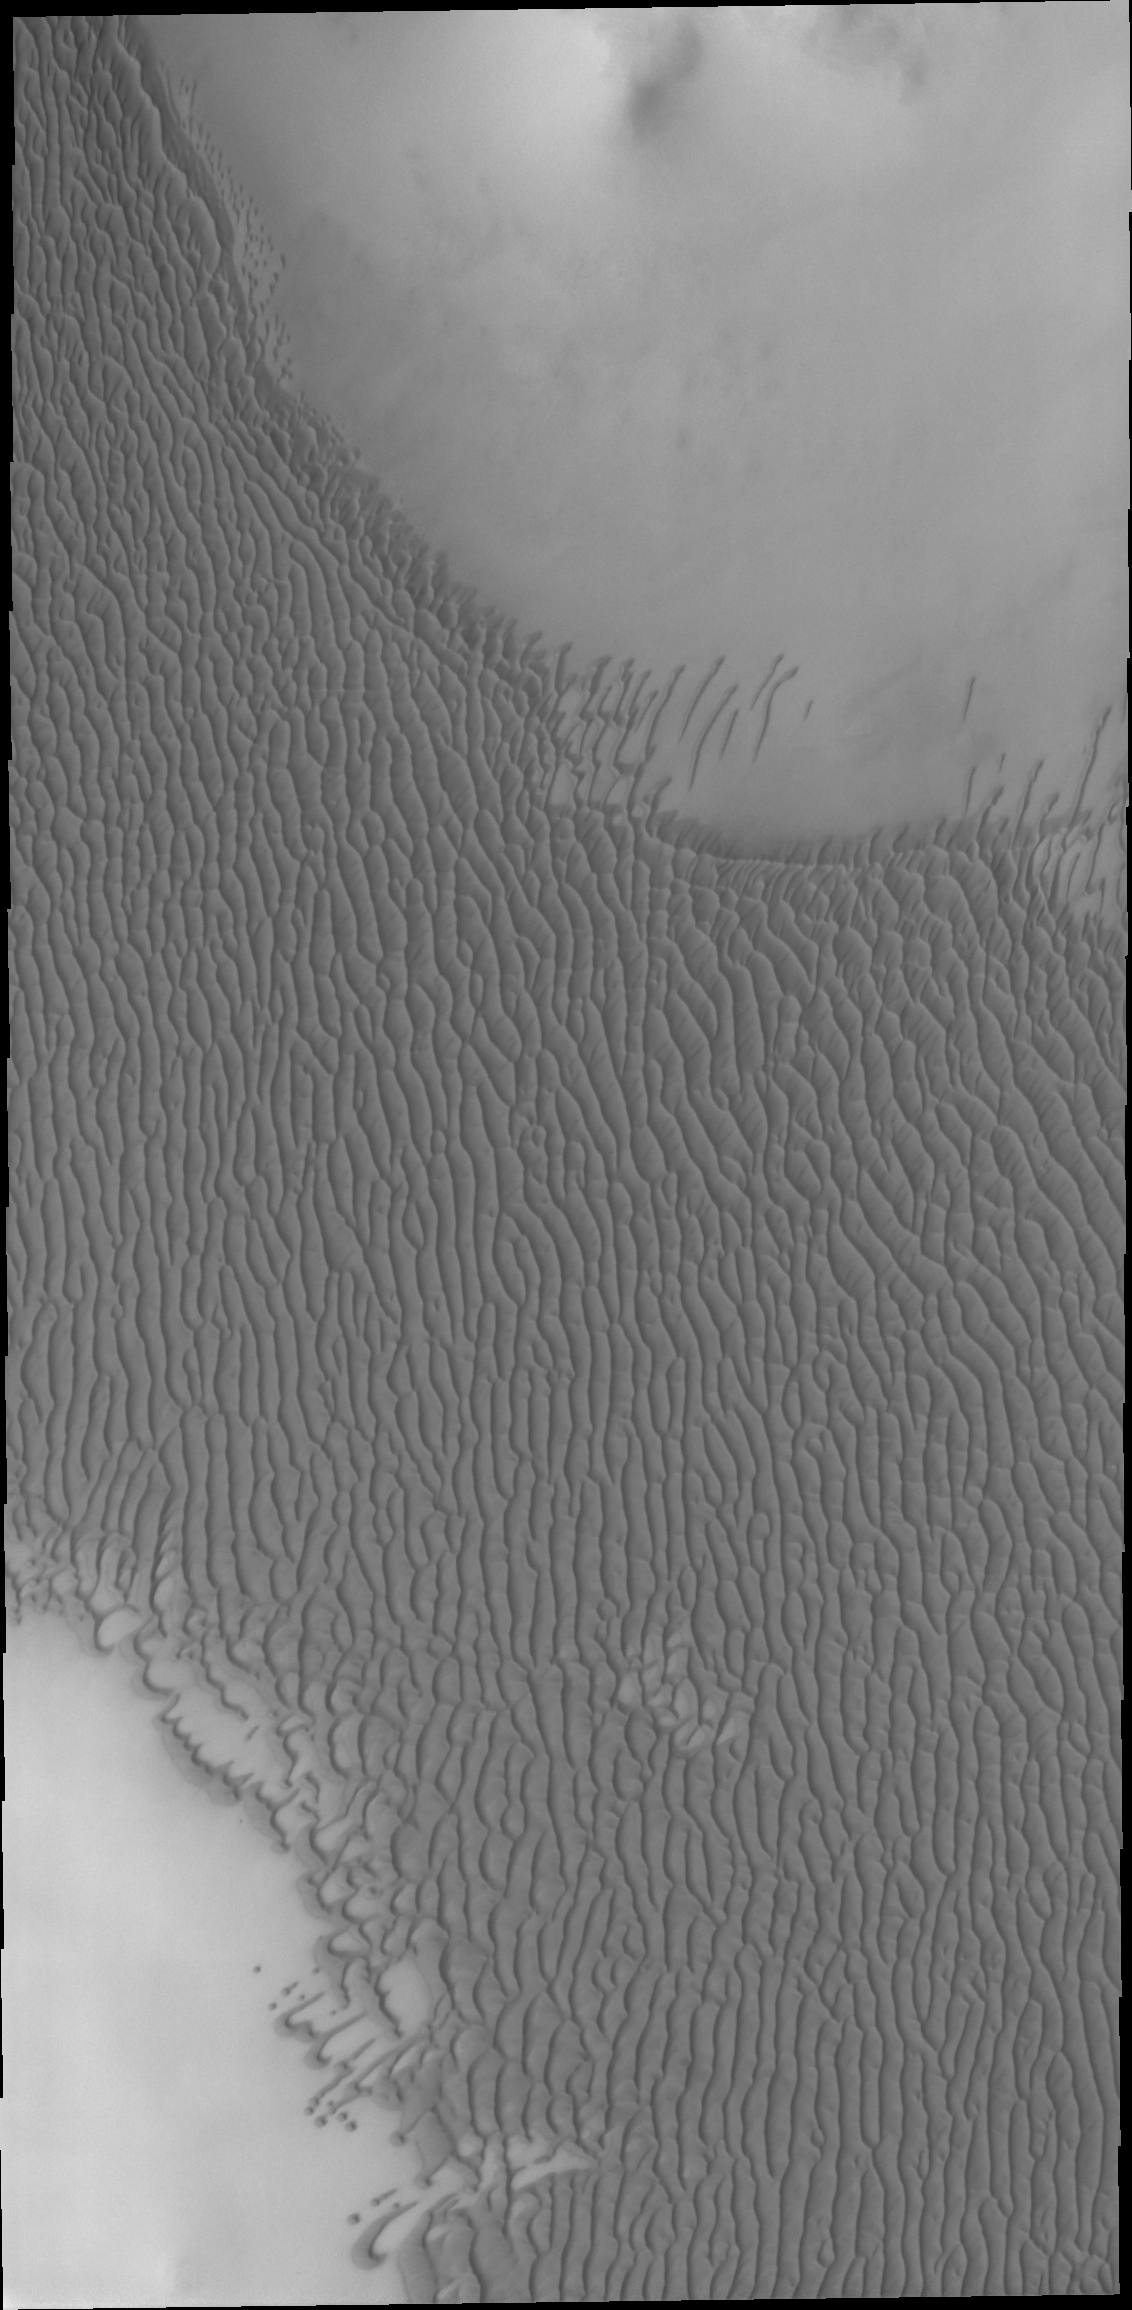

Olympia Undae

The dunes in this VIS image are part of a large dune field called Olympia Undae, which surrounds part of the north polar cap.

Credit: NASA/JPL-Caltech/ASU